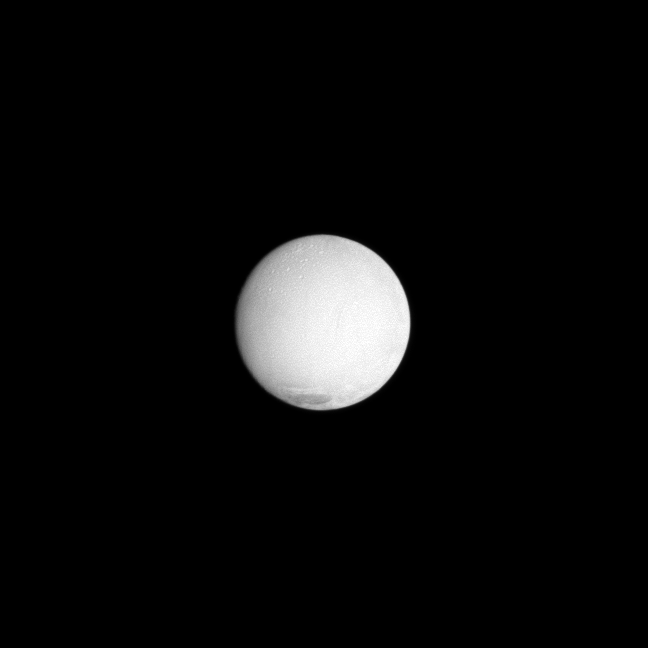

Young and Old

Both ancient and more recent surfaces are exposed in this view of Saturn’s moon Enceladus.

The geologically young terrain of the solar polar region can be discerned here and contrasts with the older, cratered terrain visible in the north. See PIA11685 to learn more.

Enceladus, the most reflective body in the solar system, appears particularly bright in this image taken at a low phase, or Sun-Enceladus-spacecraft, angle of 12 degrees. This view looks toward the Saturn-facing side of Enceladus (504 kilometers, or 313 miles across). North is up.

The image was taken in visible light with the Cassini spacecraft narrow-angle camera on Dec. 26, 2009. The view was obtained at a distance of approximately 472,000 kilometers (293,000 miles) from Enceladus. Image scale is 3 kilometers (2 miles) per pixel.

The Cassini-Huygens mission is a cooperative project of NASA, the European Space Agency and the Italian Space Agency. The Jet Propulsion Laboratory, a division of the California Institute of Technology in Pasadena, manages the mission for NASA’s Science Mission Directorate, Washington, D.C. The Cassini orbiter and its two onboard cameras were designed, developed and assembled at JPL. The imaging operations center is based at the Space Science Institute in Boulder, Colo.

Credit: NASA/JPL/Space Science Institute